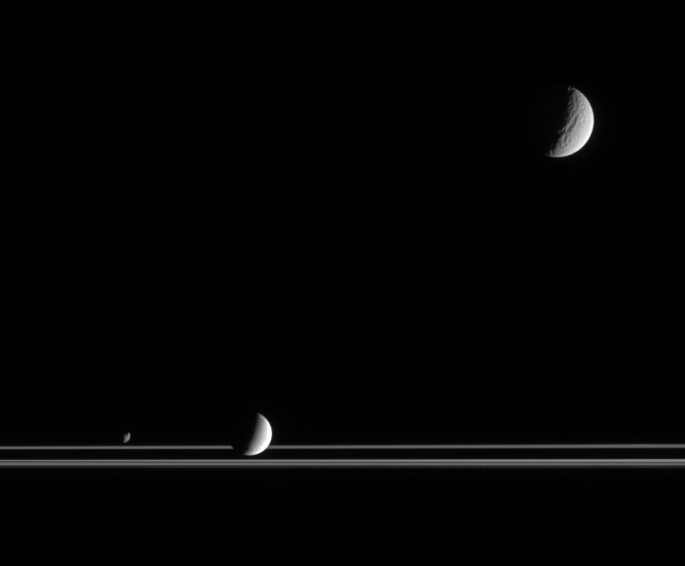

Frontier Worlds

The three very different moons seen here provide targets of great interest for planetary scientists studying the Saturn system. Captured here by Cassini, along with the rings, are Tethys at upper right, Enceladus below center and Janus at lower left.

Researchers study the orbital dance of Janus (181 kilometers, or 113 miles across) with Epimetheus, tectonics and cratering on Tethys (1,071 kilometers, or 665 miles across) and geyser activity on Enceladus (505 kilometers, or 314 miles across). And these are only a few of the wonders that await exploration in the realm of the ringed planet.

The image was taken in visible light with the Cassini spacecraft narrow-angle camera on March 16, 2006, at a distance of approximately 2.4 million kilometers (1.5 million miles) from Tethys, 1.9 million kilometers (1.2 million miles) from Enceladus and 2.2 million kilometers (1.4 million miles) from Janus. The image scale is 14 kilometers (9 miles) per pixel on Tethys, 11 kilometers (7 miles) per pixel on Enceladus and 13 kilometers (8 miles) per pixel on Epimetheus.

The Cassini-Huygens mission is a cooperative project of NASA, the European Space Agency and the Italian Space Agency. The Jet Propulsion Laboratory, a division of the California Institute of Technology in Pasadena, manages the mission for NASA’s Science Mission Directorate, Washington, D.C. The Cassini orbiter and its two onboard cameras were designed, developed and assembled at JPL. The imaging operations center is based at the Space Science Institute in Boulder, Colo.

Credit: NASA/JPL/Space Science Institute